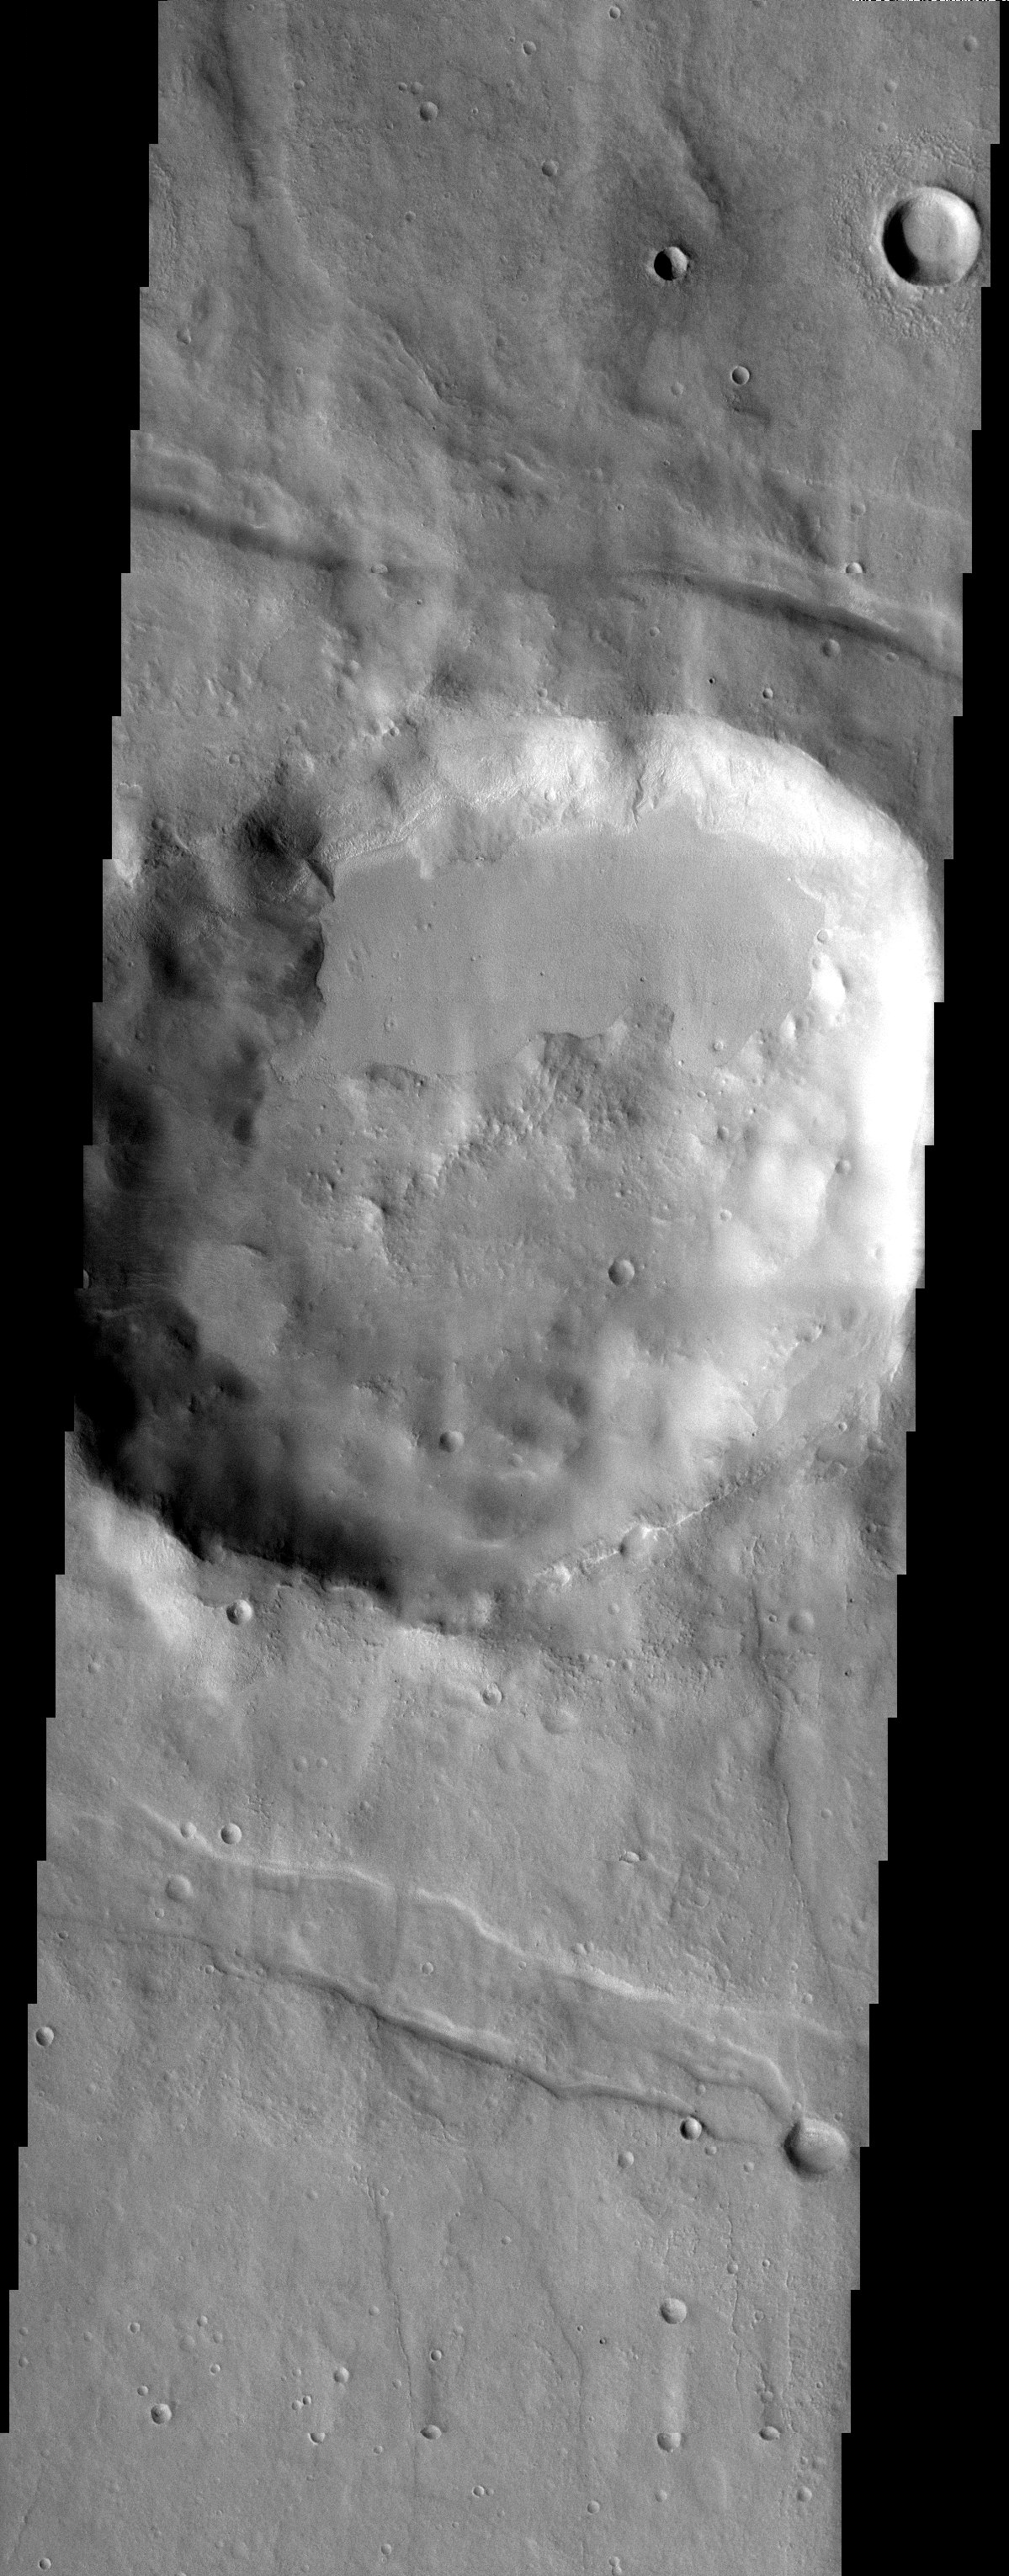

Thaumasia Crater

Released 29 August 2003

A 20 km diameter crater in the rugged Thaumasia uplands surrounding Solis Lacus contains an unusual filling of smooth material ramped up against the crater rim. While bearing some resemblance to the “pasted on terrain” found associated with many of the gullied craters at similar latitude, this smooth material contains craters. This suggests an age for the material that is older than that of the other examples of crater-lining smooth materials that appear crater-free.

Image information: VIS instrument. Latitude -33.7, Longitude 277 East (82.6 West). 19 meter/pixel resolution.

Note: this THEMIS visual image has not been radiometrically nor geometrically calibrated for this preliminary release. An empirical correction has been performed to remove instrumental effects. A linear shift has been applied in the cross-track and down-track direction to approximate spacecraft and planetary motion. Fully calibrated and geometrically projected images will be released through the Planetary Data System in accordance with Project policies at a later time.

NASA’s Jet Propulsion Laboratory manages the 2001 Mars Odyssey mission for NASA’s Office of Space Science, Washington, D.C. The Thermal Emission Imaging System (THEMIS) was developed by Arizona State University, Tempe, in collaboration with Raytheon Santa Barbara Remote Sensing. The THEMIS investigation is led by Dr. Philip Christensen at Arizona State University. Lockheed Martin Astronautics, Denver, is the prime contractor for the Odyssey project, and developed and built the orbiter. Mission operations are conducted jointly from Lockheed Martin and from JPL, a division of the California Institute of Technology in Pasadena.

Credit: NASA/JPL/Arizona State University